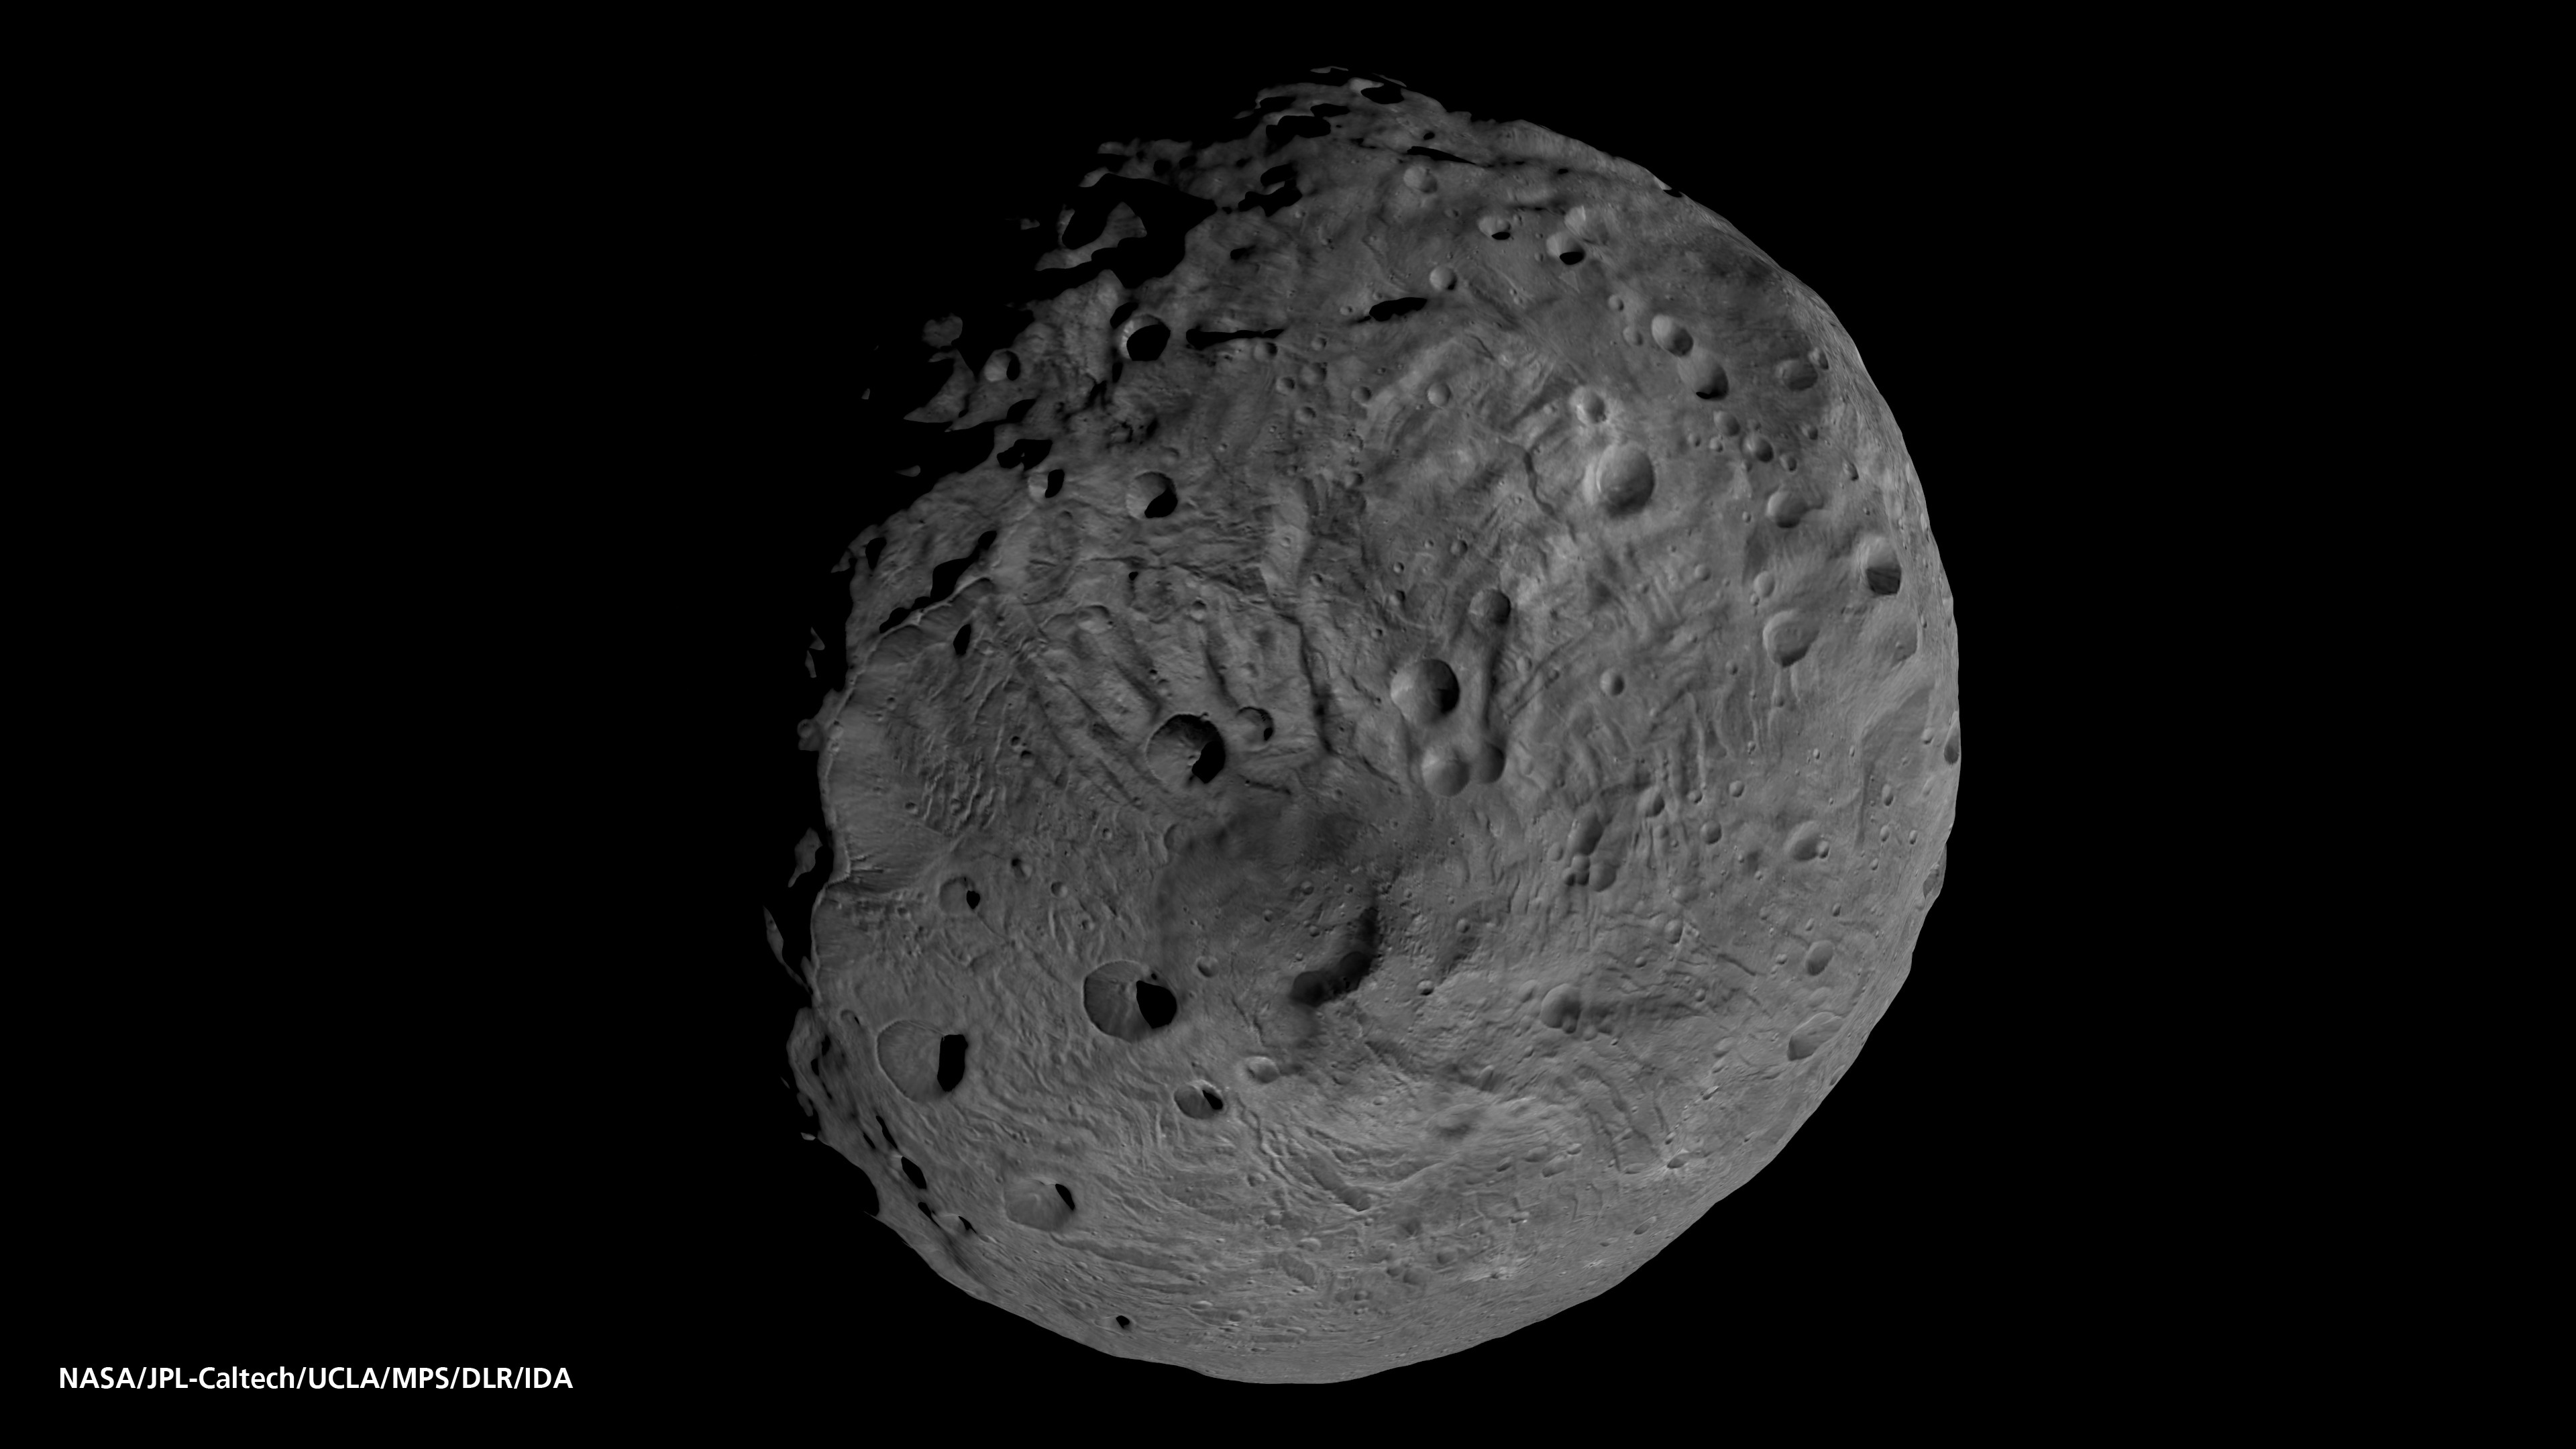

Viewing the South Pole of Vesta

This image obtained by the framing camera on NASA’s Dawn spacecraft shows the south pole of the giant asteroid Vesta.

Scientists are discussing whether the circular structure that covers most of this image originated by a collision with another asteroid, or by internal processes early in the asteroid’s history. Images in higher resolution from Dawn’s lowered orbit might help answer that question.

The image was recorded with the framing camera aboard NASA’s Dawn spacecraft from a distance of about 1,700 miles (2,700 kilometers). The image resolution is about 260 meters per pixel.

The Dawn mission to Vesta and Ceres is managed by NASA’s Jet Propulsion Laboratory, a division of the California Institute of Technology in Pasadena, for NASA’s Science Mission Directorate, Washington. UCLA is responsible for overall Dawn mission science. The Dawn framing cameras were developed and built under the leadership of the Max Planck Institute for Solar System Research, Katlenburg-Lindau, Germany, with significant contributions by DLR German Aerospace Center, Institute of Planetary Research, Berlin, and in coordination with the Institute of Computer and Communication Network Engineering, Braunschweig. The Framing Camera project is funded by the Max Planck Society, DLR, and NASA/JPL.

Credit: NASA/JPL-Caltech/UCLA/MPS/DLR/IDA